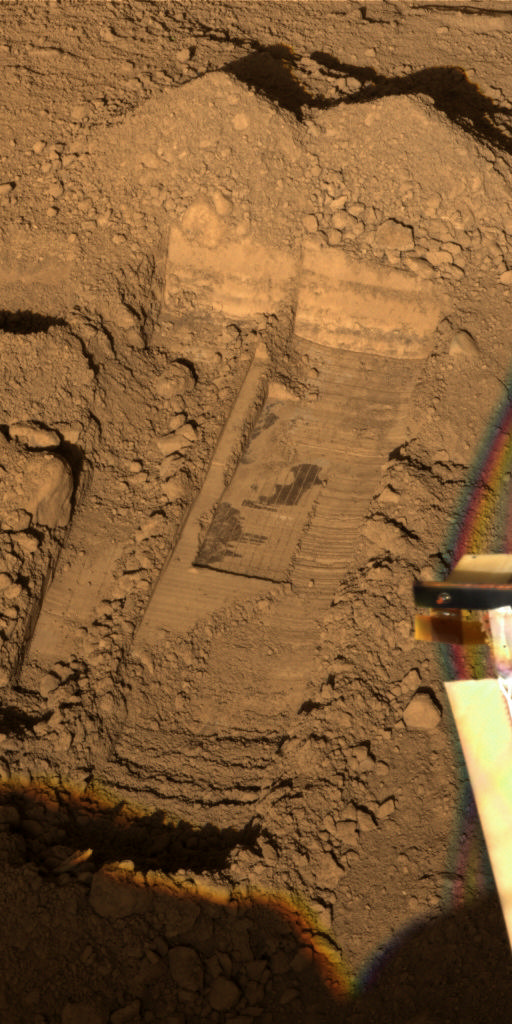

Color Image of Snow White Trenches and Scraping

This image was acquired by NASA’s Phoenix Mars Lander’s Surface Stereo Imager on the 31st Martian day of the mission, or Sol 31 (June 26, 2008), after the May 25, 2008 landing. This image shows the trenches informally called “Snow White 1” (left), “Snow White 2” (right), and within the Snow White 2 trench, the smaller scraping area called “Snow White 3.” The Snow White 3 scraped area is about 5 centimeters (2 inches) deep. The dug and scraped areas are within the diggiing site called “Wonderland.”

The Snow White trenches and scraping prove that scientists can take surface soil samples, subsurface soil samples, and icy samples all from one unit. Scientists want to test samples to determine if some ice in the soil may have been liquid in the past during warmer climate cycles.

The Phoenix Mission is led by the University of Arizona, Tucson, on behalf of NASA. Project management of the mission is led by NASA’s Jet Propulsion Laboratory, Pasadena, Calif. Spacecraft development is by Lockheed Martin Space Systems, Denver.

Photojournal Note: As planned, the Phoenix lander, which landed May 25, 2008 23:53 UTC, ended communications in November 2008, about six months after landing, when its solar panels ceased operating in the dark Martian winter.

Credit: NASA/JPL-Caltech/University of Arizona/Texas A&M University